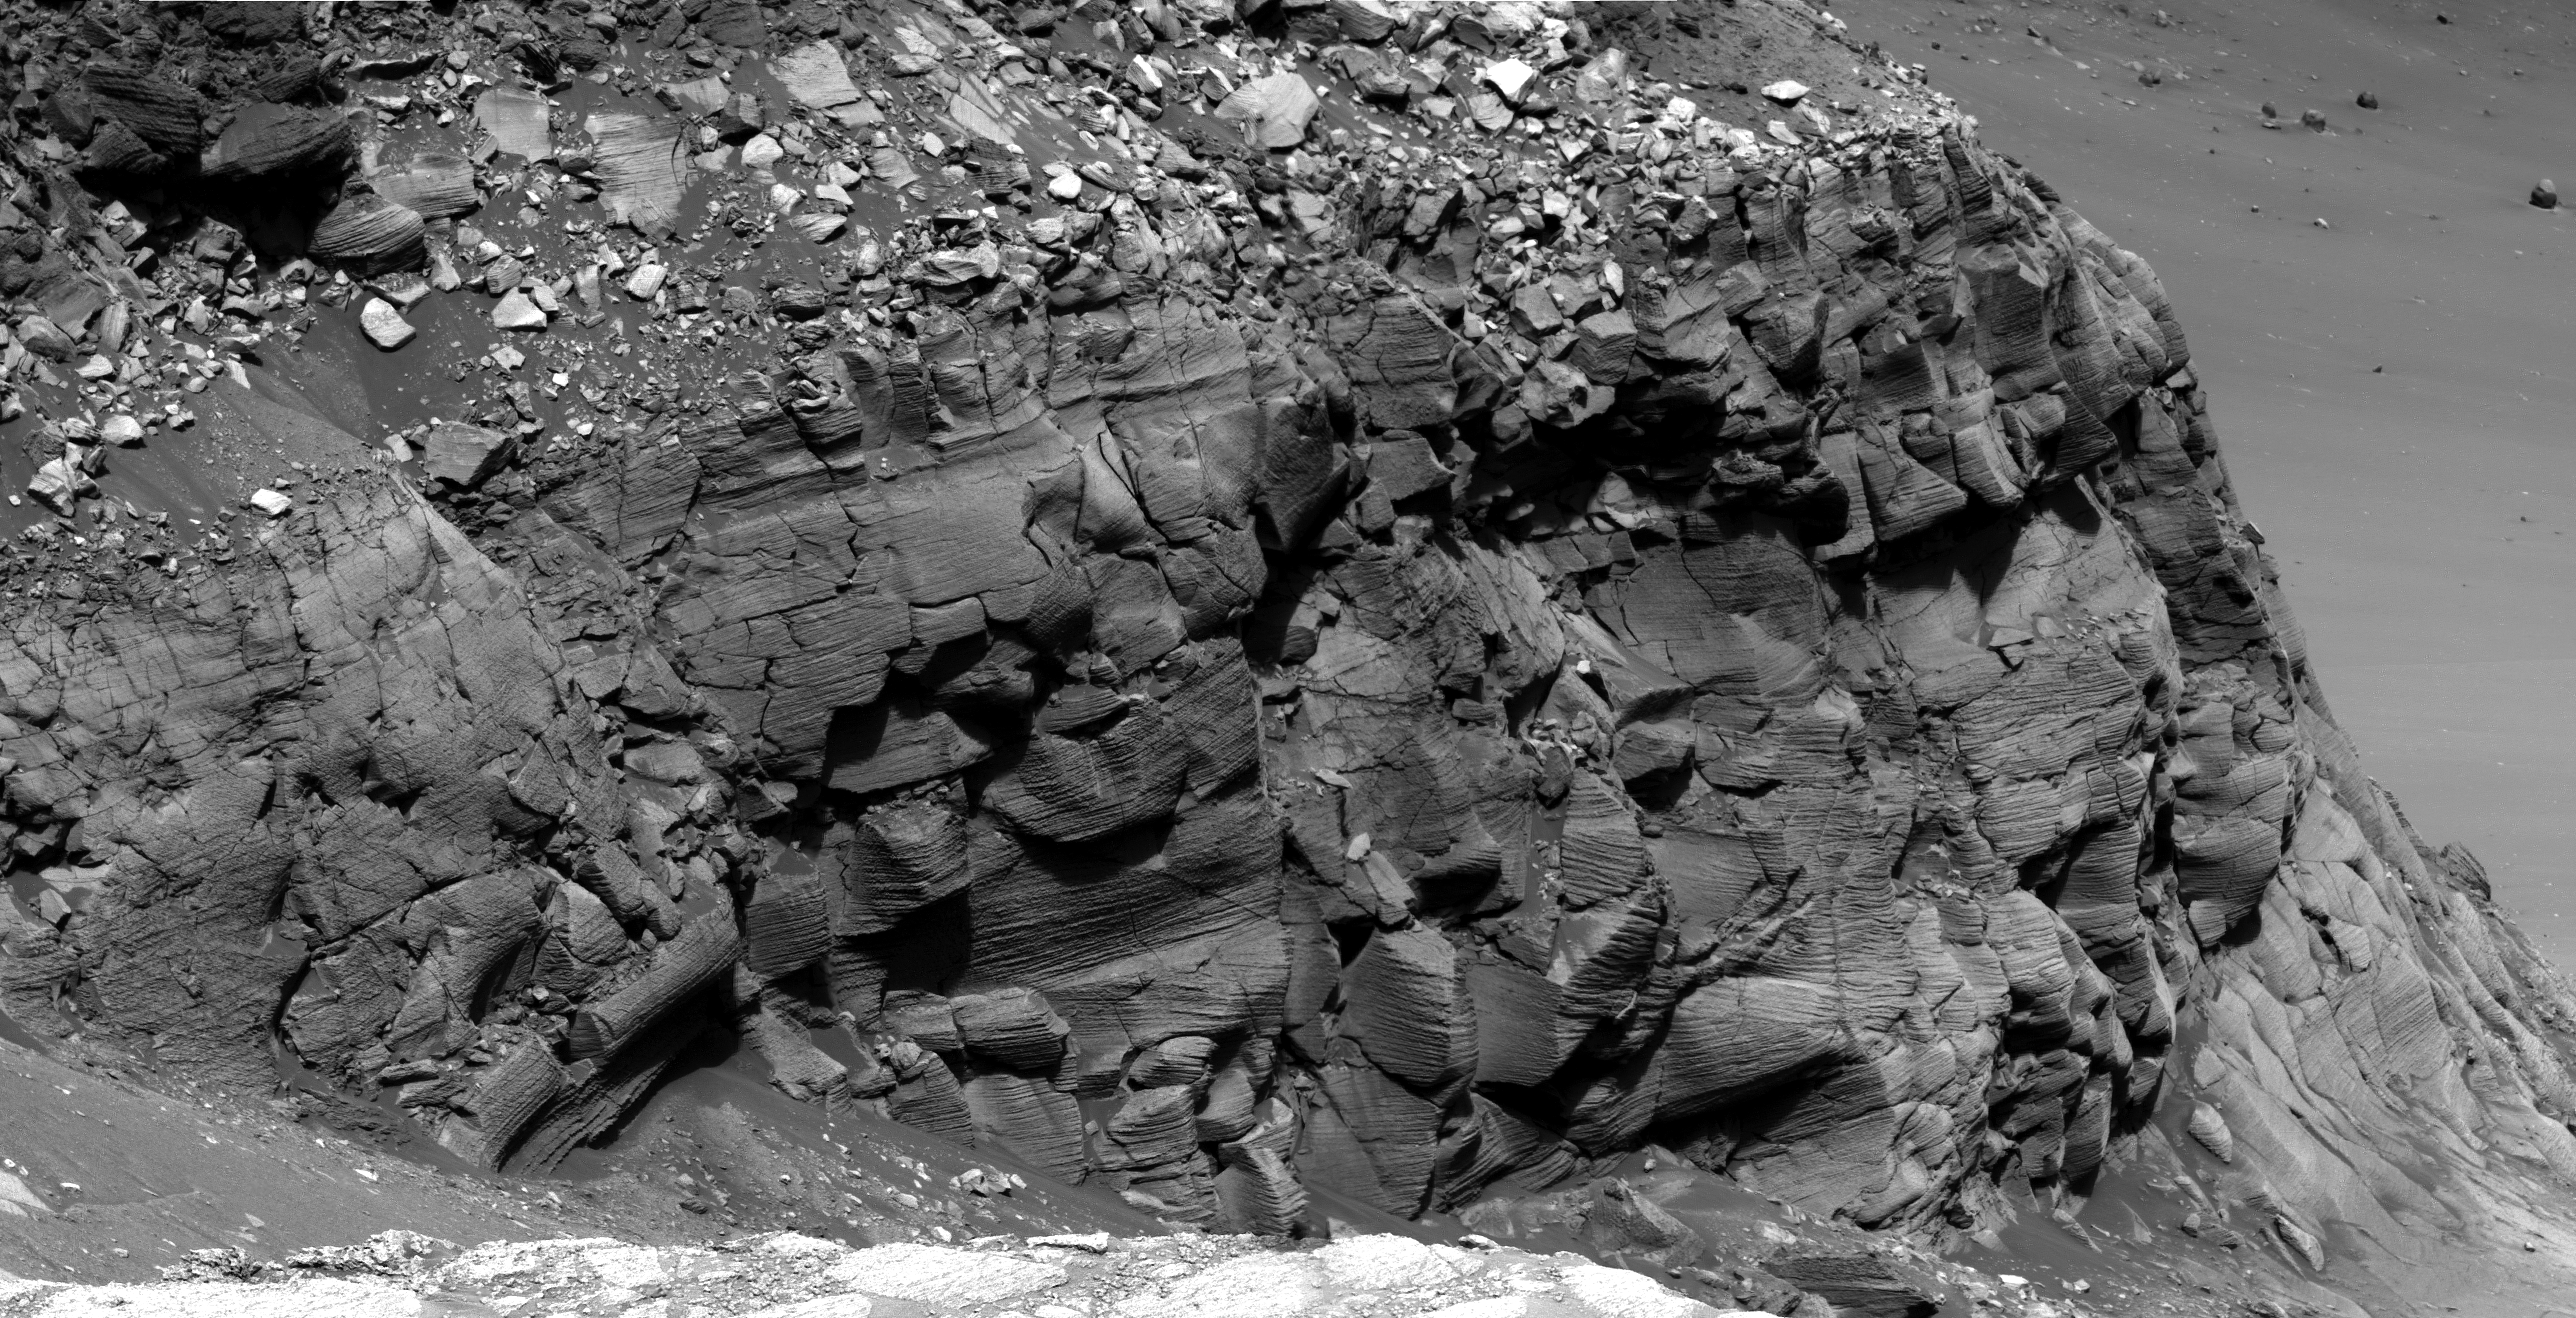

Cape St. Mary

Another of the best examples of spectacular cross-bedding in Victoria crater are the outcrops at Cape St. Mary, which is an approximately 15 m (45 foot) high promontory located along the western rim of Victoria crater and near the beginning of the rover’s traverse around the rim. Like the Cape St. Vincent images, these Pancam super-resolution images have allowed scientists to discern that the rocks at Victoria Crater once represented a large dune field that migrated across this region.

This is a Mars Exploration Rover Opportunity Panoramic Camera image mosaic acquired on sol 1213 (June 23, 2007), and was constructed from a mathematical combination of 32 different blue filter (480 nm) images.

Credit: NASA/JPL-Caltech/Cornell University